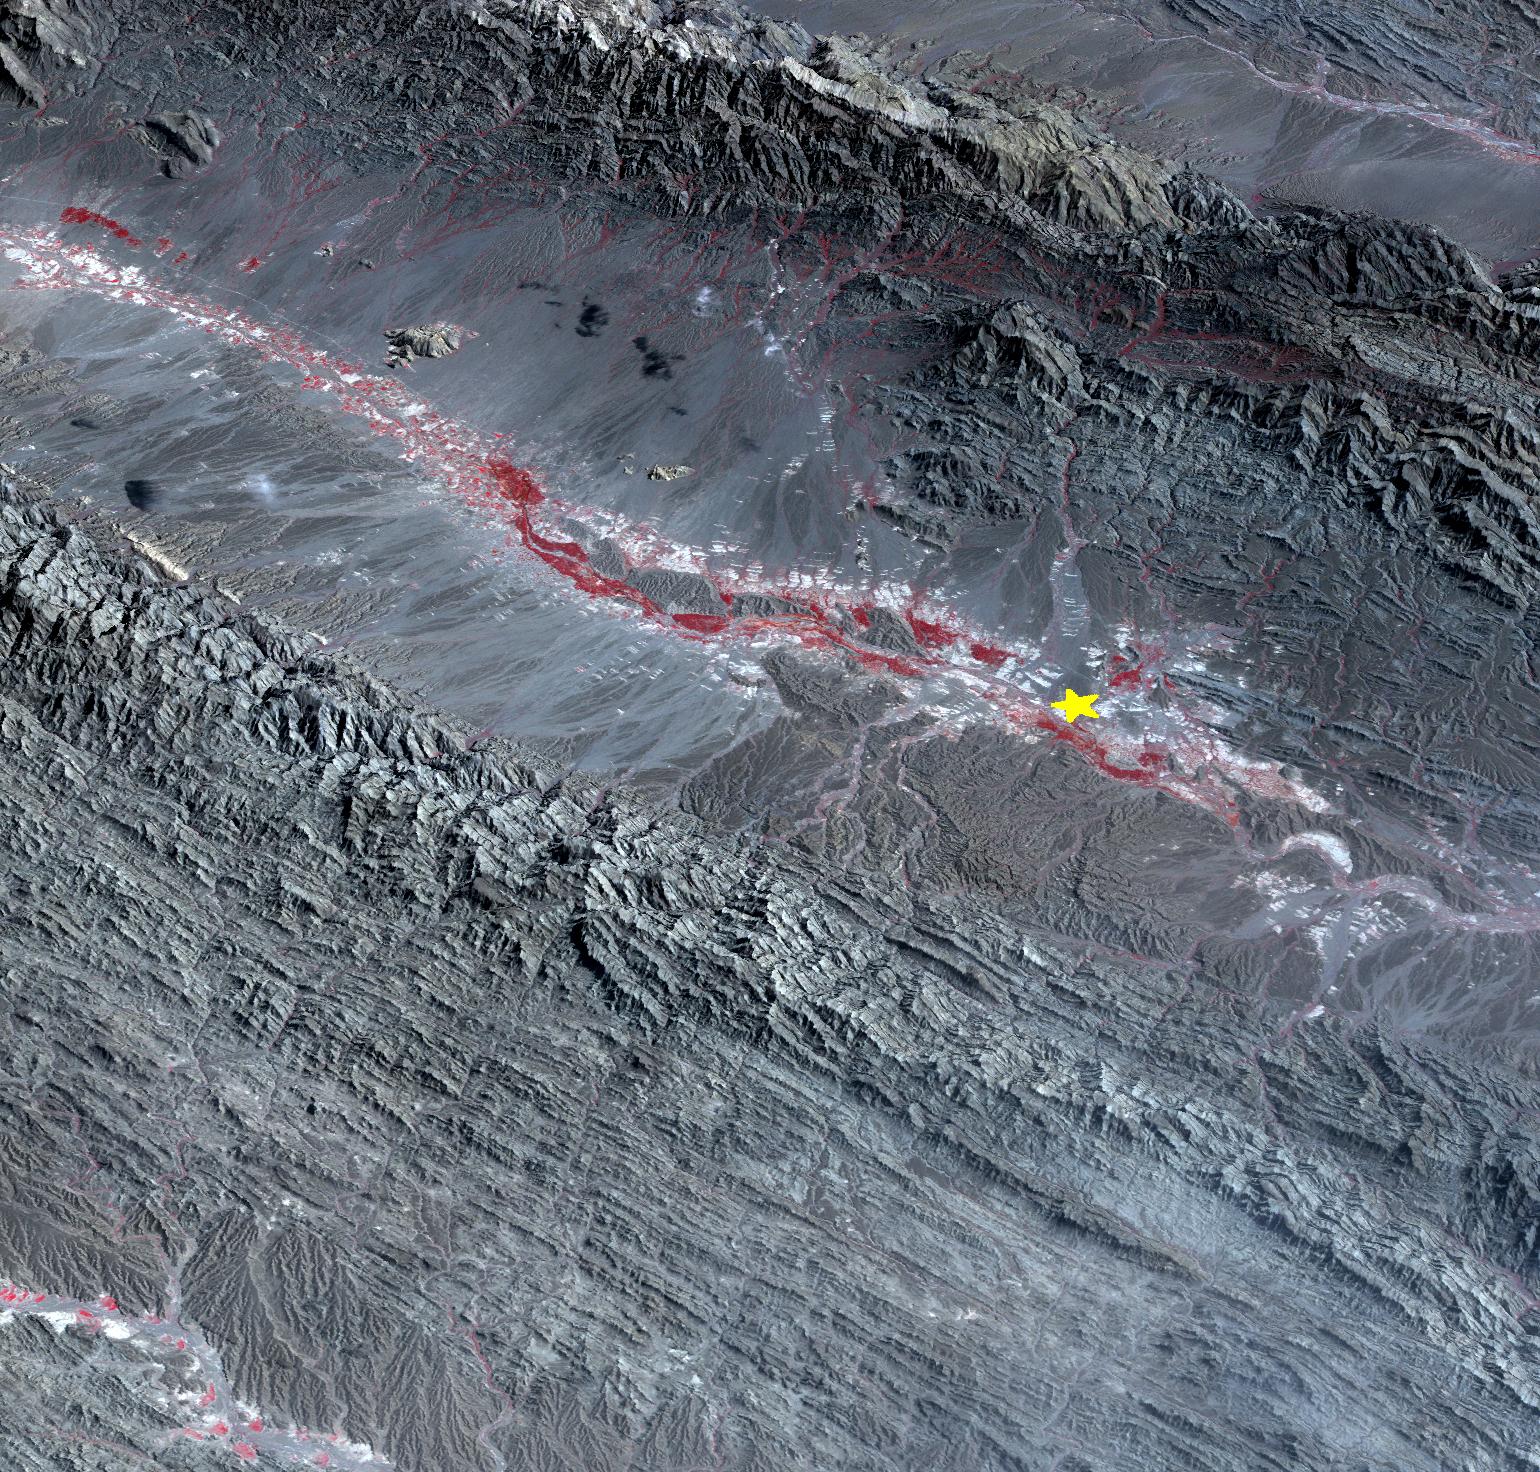

Region Hit by Large Pakistan Quake as Shown by NASA Spacecraft

On September 24 at 11:29 GMT, a magnitude 7.7 earthquake struck in south-central Pakistan at a relatively shallow depth of 20 kilometers. The earthquake occurred as the result of oblique strike-slip motion, consistent with rupture within the Eurasian tectonic plate. Tremors were felt as far away as New Delhi as well as Karachi in Pakistan. Even though the immediate area to the epicenter is sparsely populated, the majority of houses are of mud brick construction and damage is expected to be extensive. The perspective view, looking to the east, shows the location of the epicenter in Pakistan's Makran fold belt. The image is centered near 27 degrees north latitude, 65.5 degrees east longitude, and was acquired December 13, 2012. With its 14 spectral bands from the visible to the thermal infrared wavelength region and its high spatial resolution of 15 to 90 meters (about 50 to 300 feet), ASTER images Earth to map and monitor the changing surface of our planet. ASTER is one of five Earth-observing instruments launched Dec. 18, 1999, on Terra. The instrument was built by Japan's Ministry of Economy, Trade and Industry. A joint U.S./Japan science team is responsible for validation and calibration of the instrument and data products. The broad spectral coverage and high spectral resolution of ASTER provides scientists in numerous disciplines with critical information for surface mapping and monitoring of dynamic conditions and temporal change. Example applications are: monitoring glacial advances and retreats; monitoring potentially active volcanoes; identifying crop stress; determining cloud morphology and physical properties; wetlands evaluation; thermal pollution monitoring; coral reef degradation; surface temperature mapping of soils and geology; and measuring surface heat balance. The U.S. science team is located at NASA's Jet Propulsion Laboratory, Pasadena, Calif. The Terra mission is part of NASA's Science Mission Directorate, Washington, D.C.

Credit: NASA/GSFC/METI/ERSDAC/JAROS, and U.S./Japan ASTER Science Team Image Addition Date: 2013-09-24